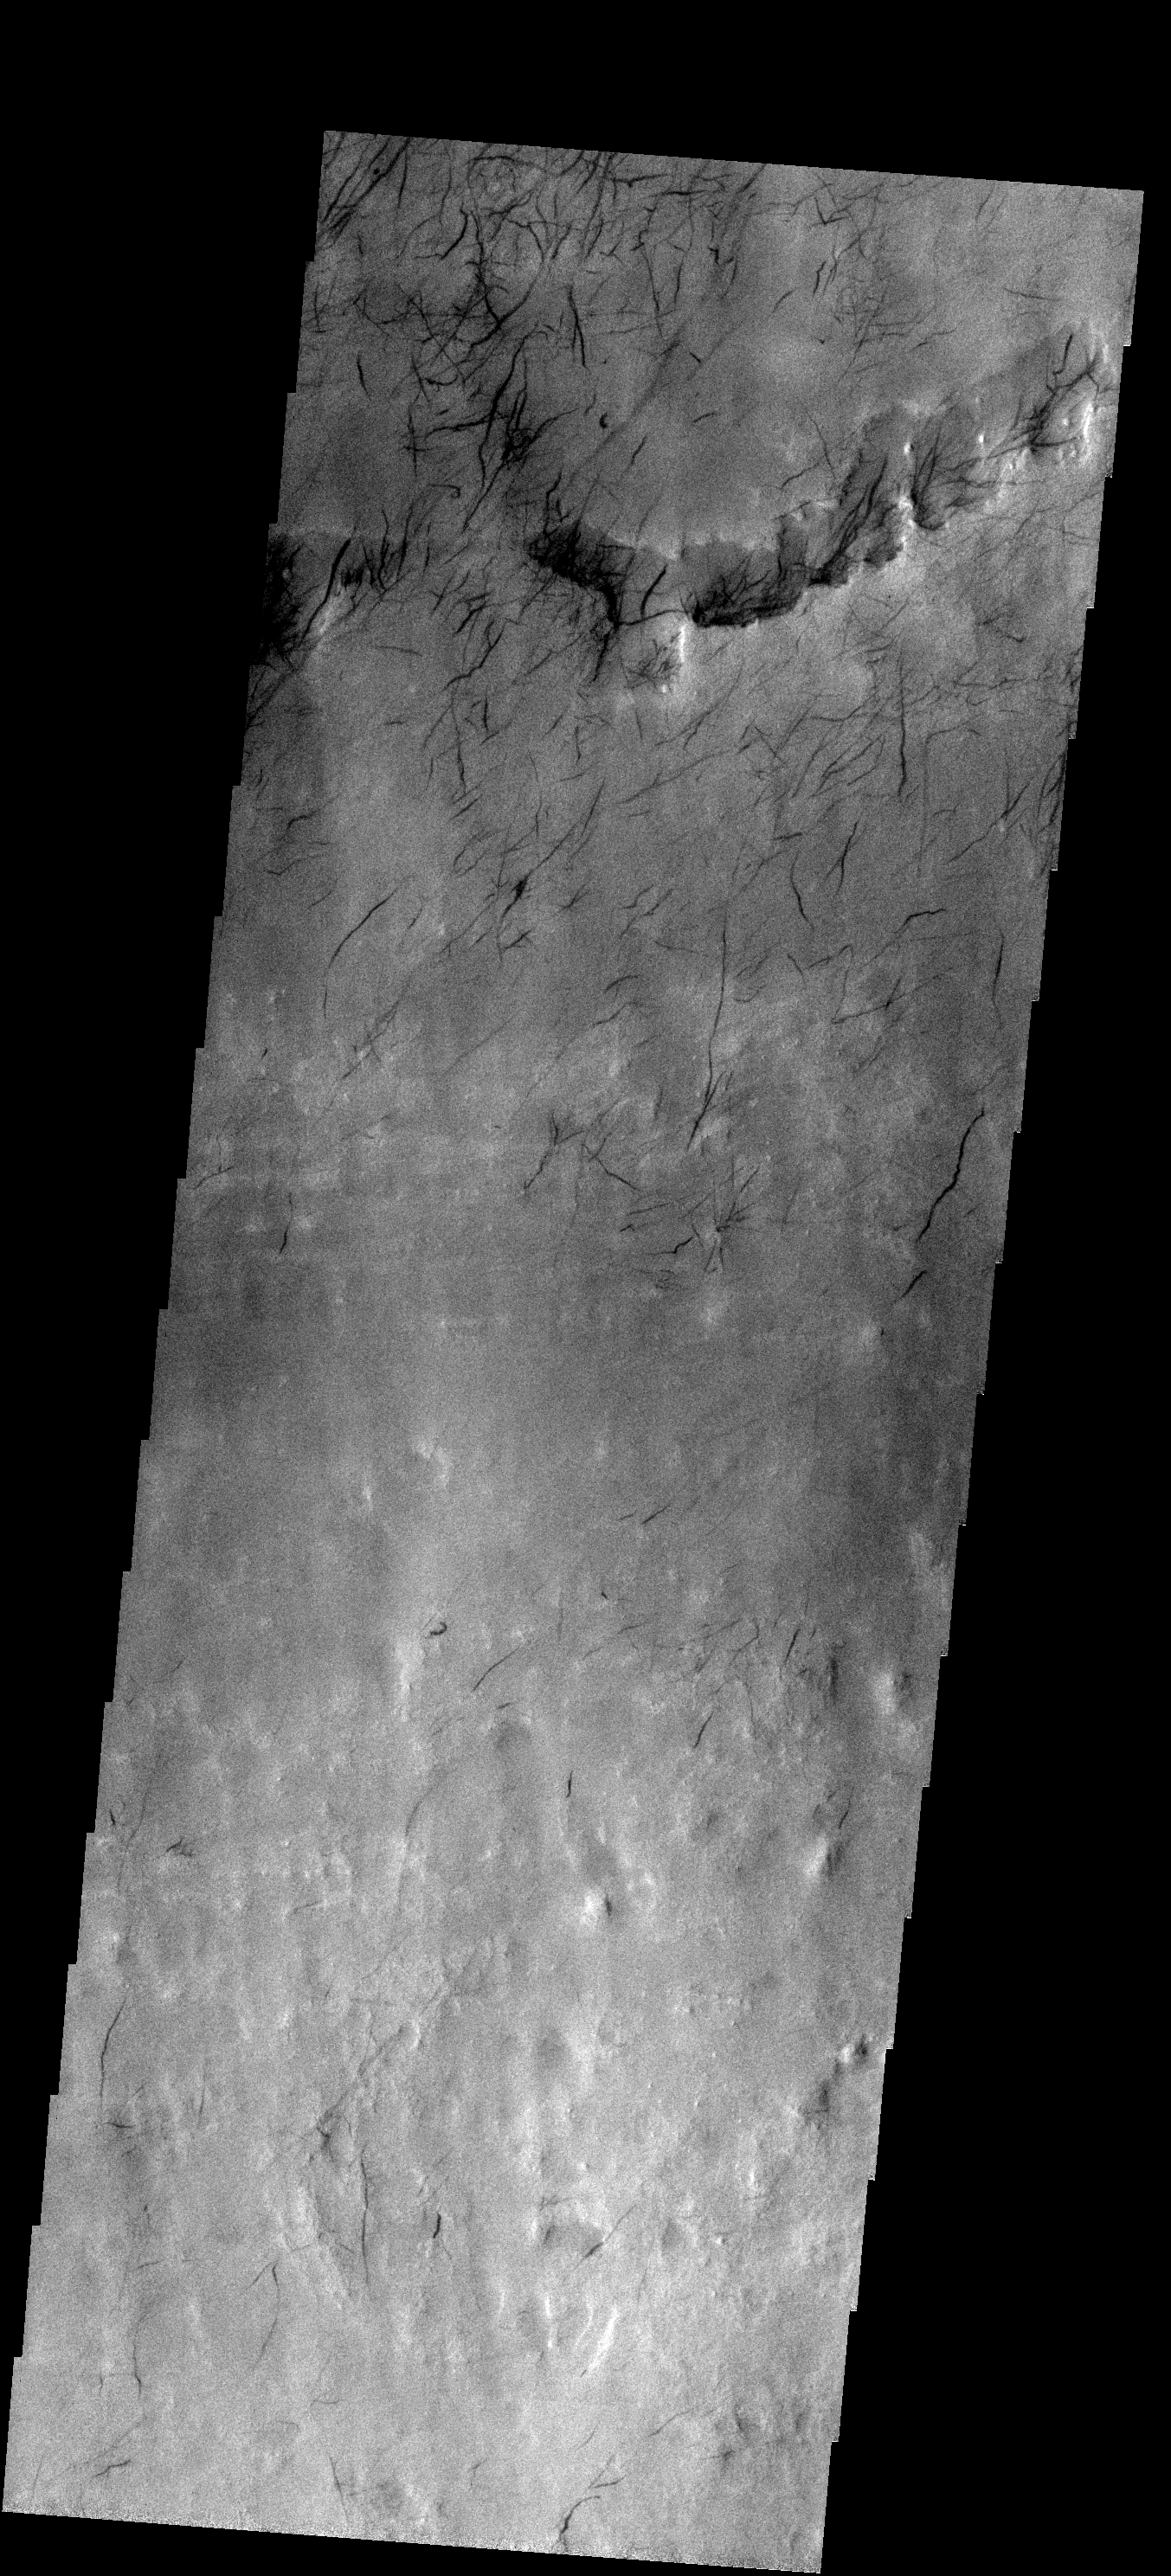

Dust Devil Tracks

These short, dark dust devil tracks are located in Argyre Basin.

Image information: VIS instrument. Latitude -49.4N, Longitude 319.5E. 17 meter/pixel resolution.

Please see the THEMIS Data Citation Note for details on crediting THEMIS images.

Note: this THEMIS visual image has not been radiometrically nor geometrically calibrated for this preliminary release. An empirical correction has been performed to remove instrumental effects. A linear shift has been applied in the cross-track and down-track direction to approximate spacecraft and planetary motion. Fully calibrated and geometrically projected images will be released through the Planetary Data System in accordance with Project policies at a later time.

NASA’s Jet Propulsion Laboratory manages the 2001 Mars Odyssey mission for NASA’s Office of Space Science, Washington, D.C. The Thermal Emission Imaging System (THEMIS) was developed by Arizona State University, Tempe, in collaboration with Raytheon Santa Barbara Remote Sensing. The THEMIS investigation is led by Dr. Philip Christensen at Arizona State University. Lockheed Martin Astronautics, Denver, is the prime contractor for the Odyssey project, and developed and built the orbiter. Mission operations are conducted jointly from Lockheed Martin and from JPL, a division of the California Institute of Technology in Pasadena.

Credit: NASA/JPL/ASU